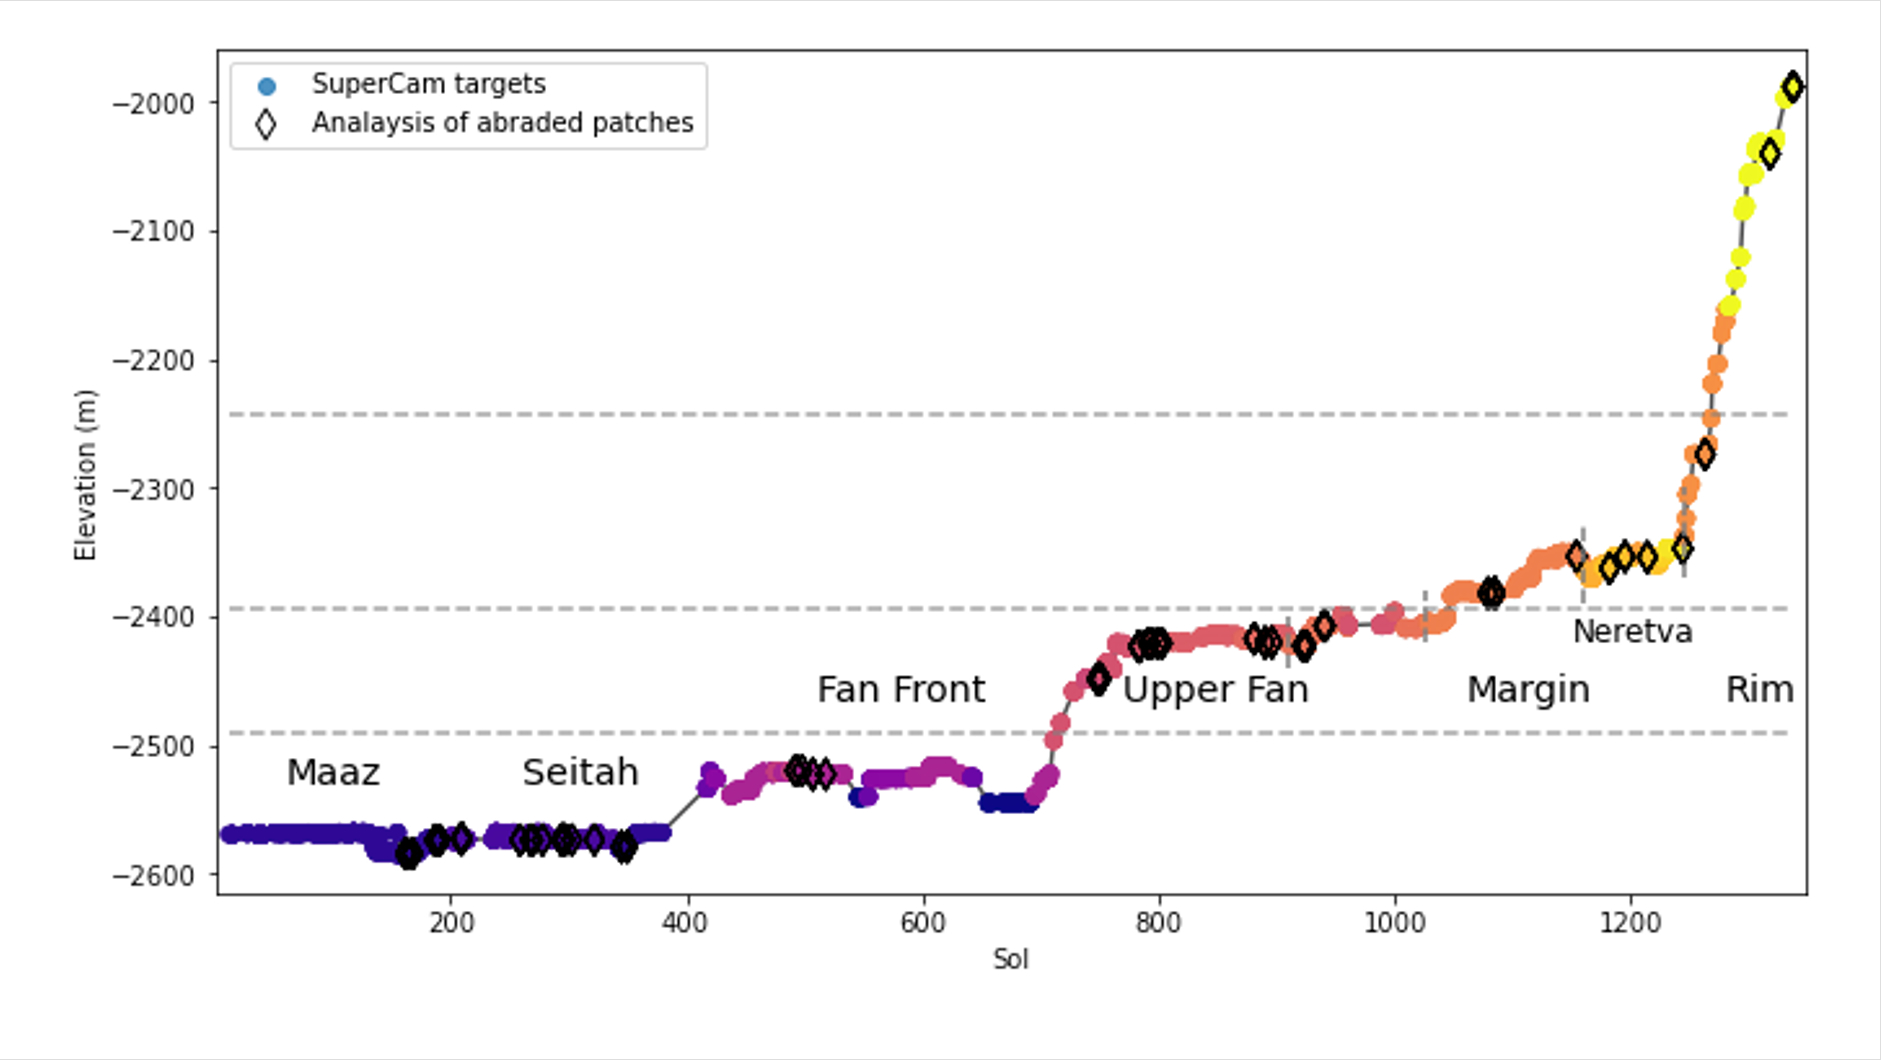

Jezero Crater Elevation Graph

This graph shows the relative elevation of various sampling sites visited by NASA’s Perseverance Mars rover. Colored dots along the line represent targets where data was collected by the rover’s SuperCam laser instrument; the colors correspond to different regions within Jezero Crater, which are labeled. The black diamonds represent locations where the rover’s abrasion tool was used to collect data on rock composition. The x-axis indicates the sol, or day, of the rover’s mission, and the y-axis shows elevation in meters. Jezero Crater sits about 8,530 feet (2,600 meters) below reference level (the equivalent for “sea level” on Mars, which does not have any oceans), which is why the numbers appear to be decreasing as Perseverance is gaining elevation.

The dotted horizontal lines represent estimated levels of ancient, now-dry lakes. Jezero Crater was filled by water for much of its history; this lake environment could have preserved signs of microbial life, if any formed here billions of years ago.

At the far right of the graph, the line suddenly jumps, indicating a sharp elevation gain, showing how quickly the rover has ascended toward the crater rim.

A key objective for Perseverance’s mission on Mars is astrobiology, including the search for signs of ancient microbial life. The rover will characterize the planet’s geology and past climate, pave the way for human exploration of the Red Planet, and be the first mission to collect and cache Martian rock and regolith (broken rock and dust).

Subsequent NASA missions, in cooperation with ESA (European Space Agency), would send spacecraft to Mars to collect these sealed samples from the surface and return them to Earth for in-depth analysis.

The Mars 2020 Perseverance mission is part of NASA’s Moon to Mars exploration approach, which includes Artemis missions to the Moon that will help prepare for human exploration of the Red Planet.

NASA’s Jet Propulsion Laboratory, which is managed for the agency by Caltech, built and manages operations of the Perseverance rover.

Credit: NASA/JPL-Caltech/LANL/CNES/IRAP/DLR